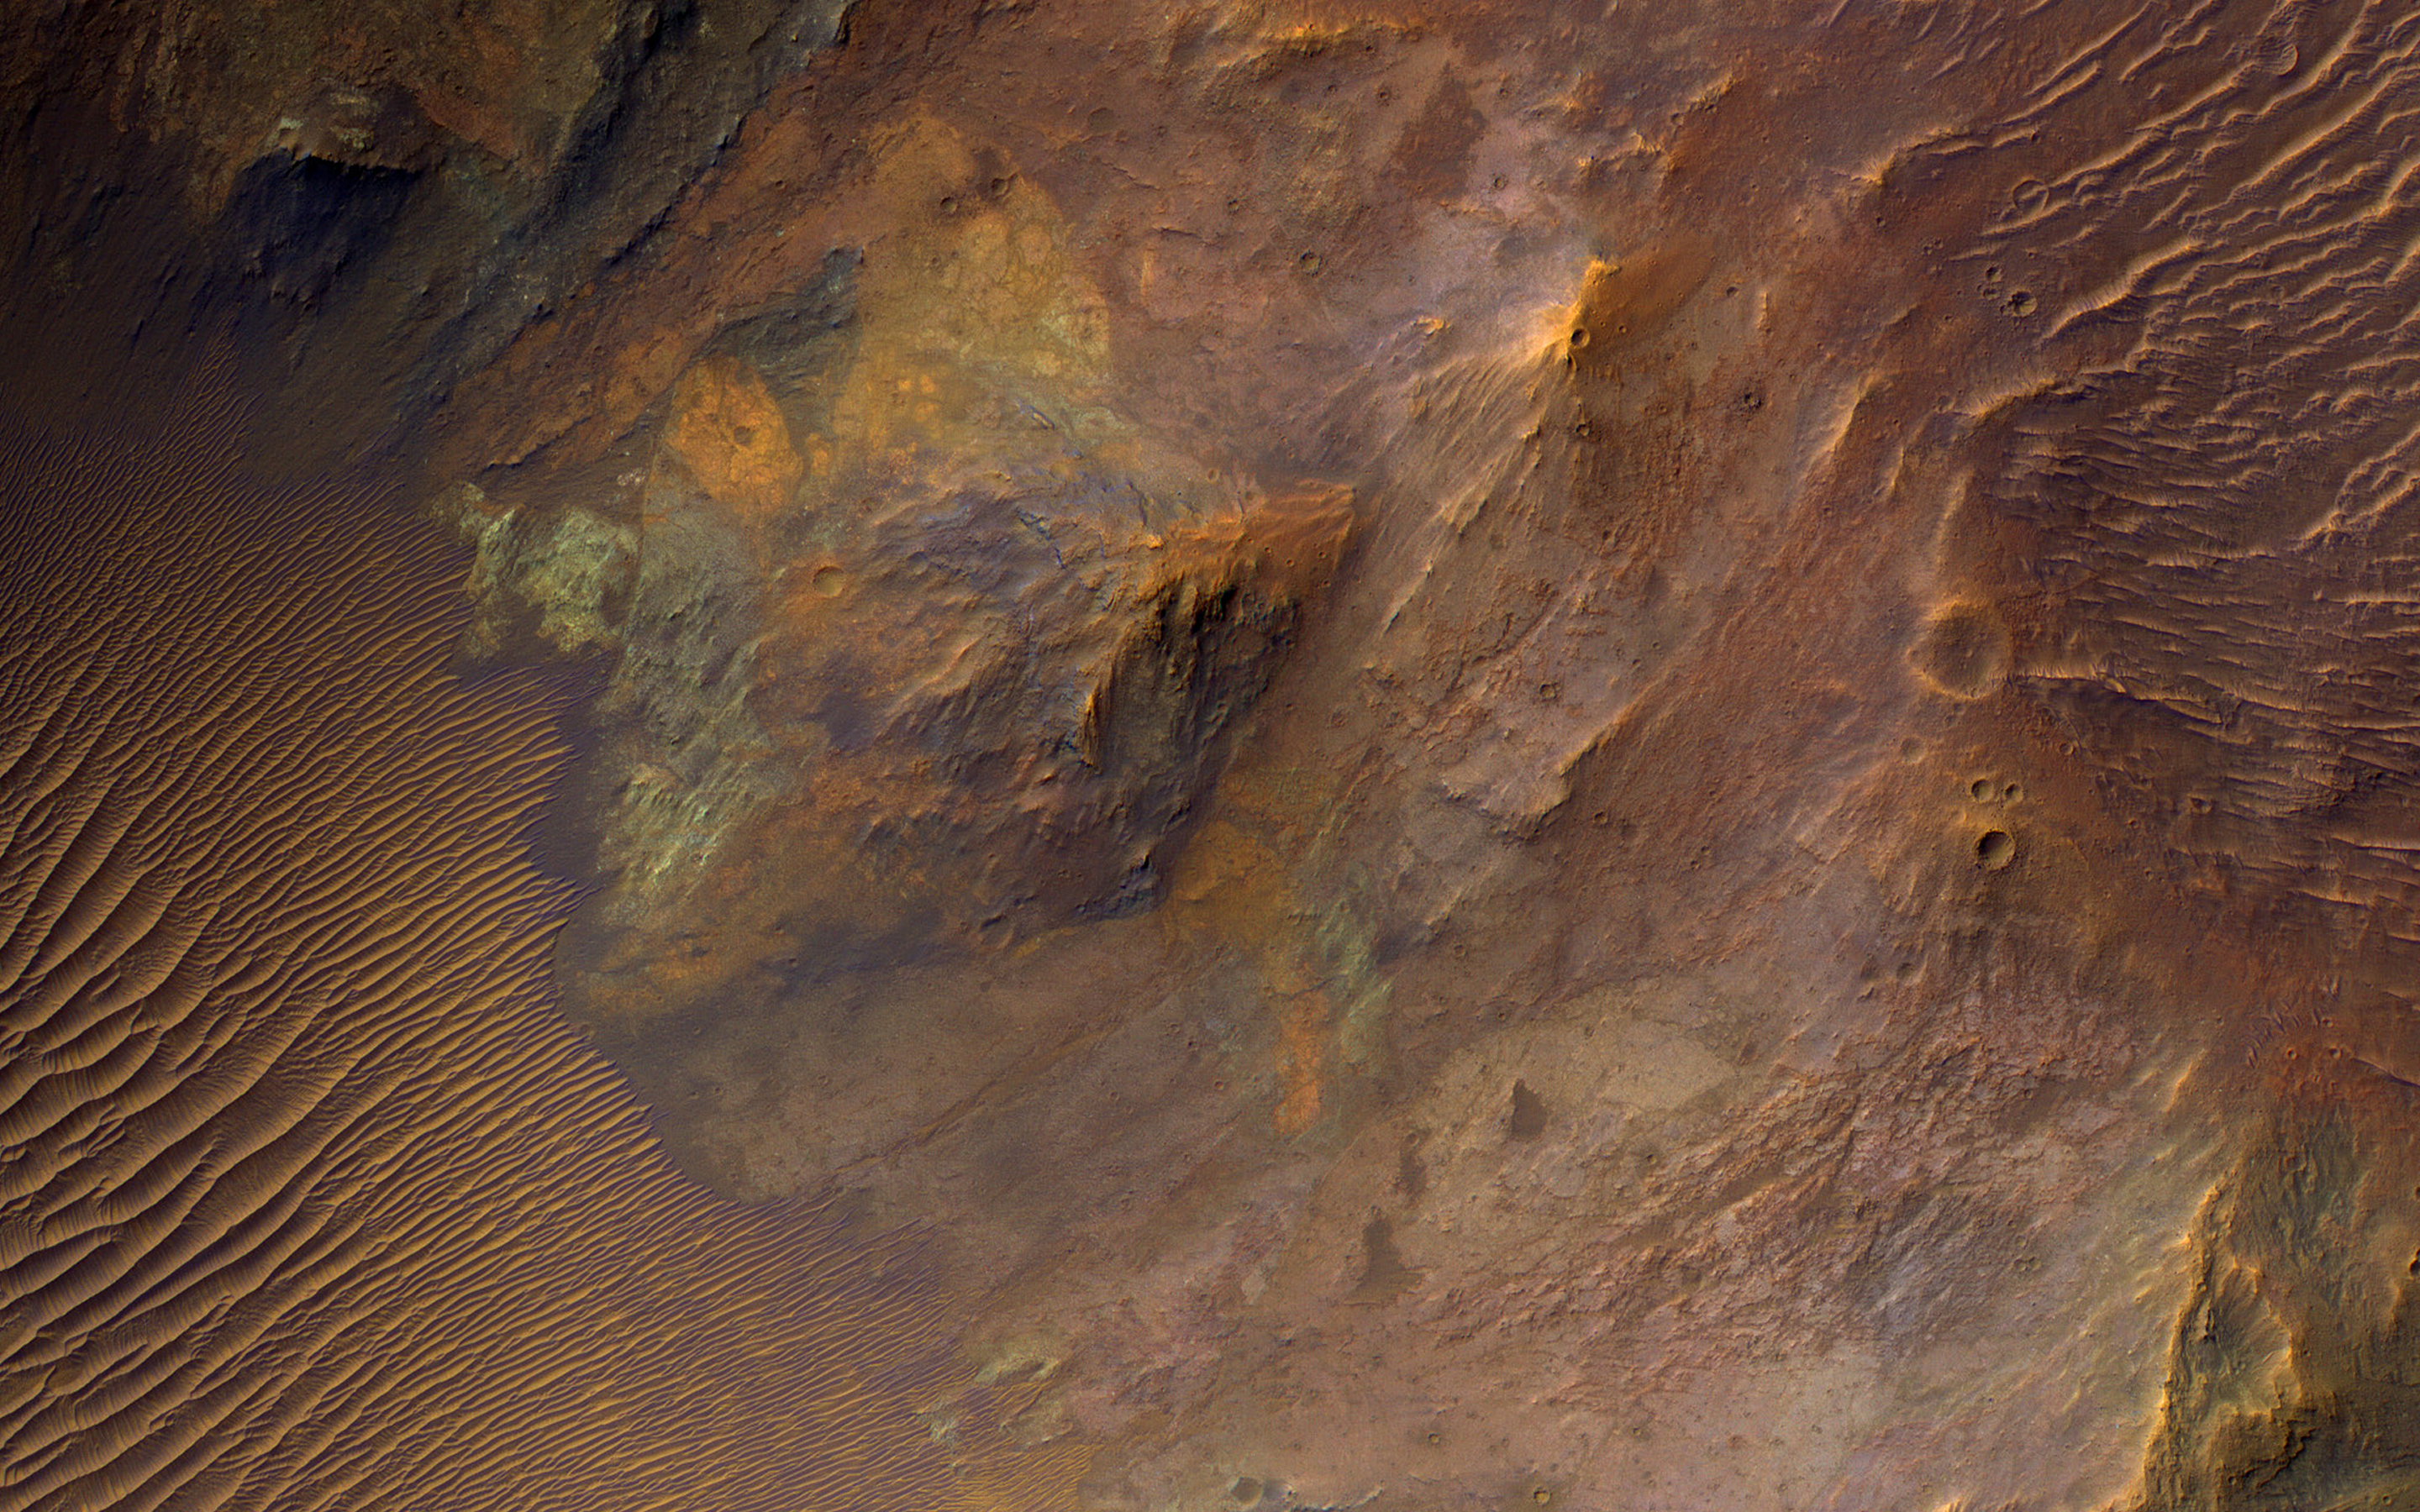

Exposing Colorful Deep Bedrock

Large impacts produce uplifted central structures, either peaks, or pits, or an uplifted peak with a central pit. This crater south of Aurorae Chaos has a central pit exposing bedrock units with diverse colors, indicating diverse rock compositions.

This crater includes clay-rich minerals identified by the CRISM instrument on MRO. See this enhanced-color cutout over the eastern half of the central pit.

The map is projected here at a scale of 50 centimeters (19.7 inches) per pixel. (The original image scale is 53.4 centimeters [21.0 inches] per pixel [with 2 x 2 binning]; objects on the order of 160 centimeters [63.0 inches] across are resolved.) North is up.

This is a stereo pair with ESP_044930_1690.

The University of Arizona, in Tucson, operates HiRISE, which was built by Ball Aerospace & Technologies Corp., in Boulder, Colorado. NASA’s Jet Propulsion Laboratory, a division of Caltech in Pasadena, California, manages the Mars Reconnaissance Orbiter Project for NASA’s Science Mission Directorate, Washington.

Credit: NASA/JPL-Caltech/University of Arizona